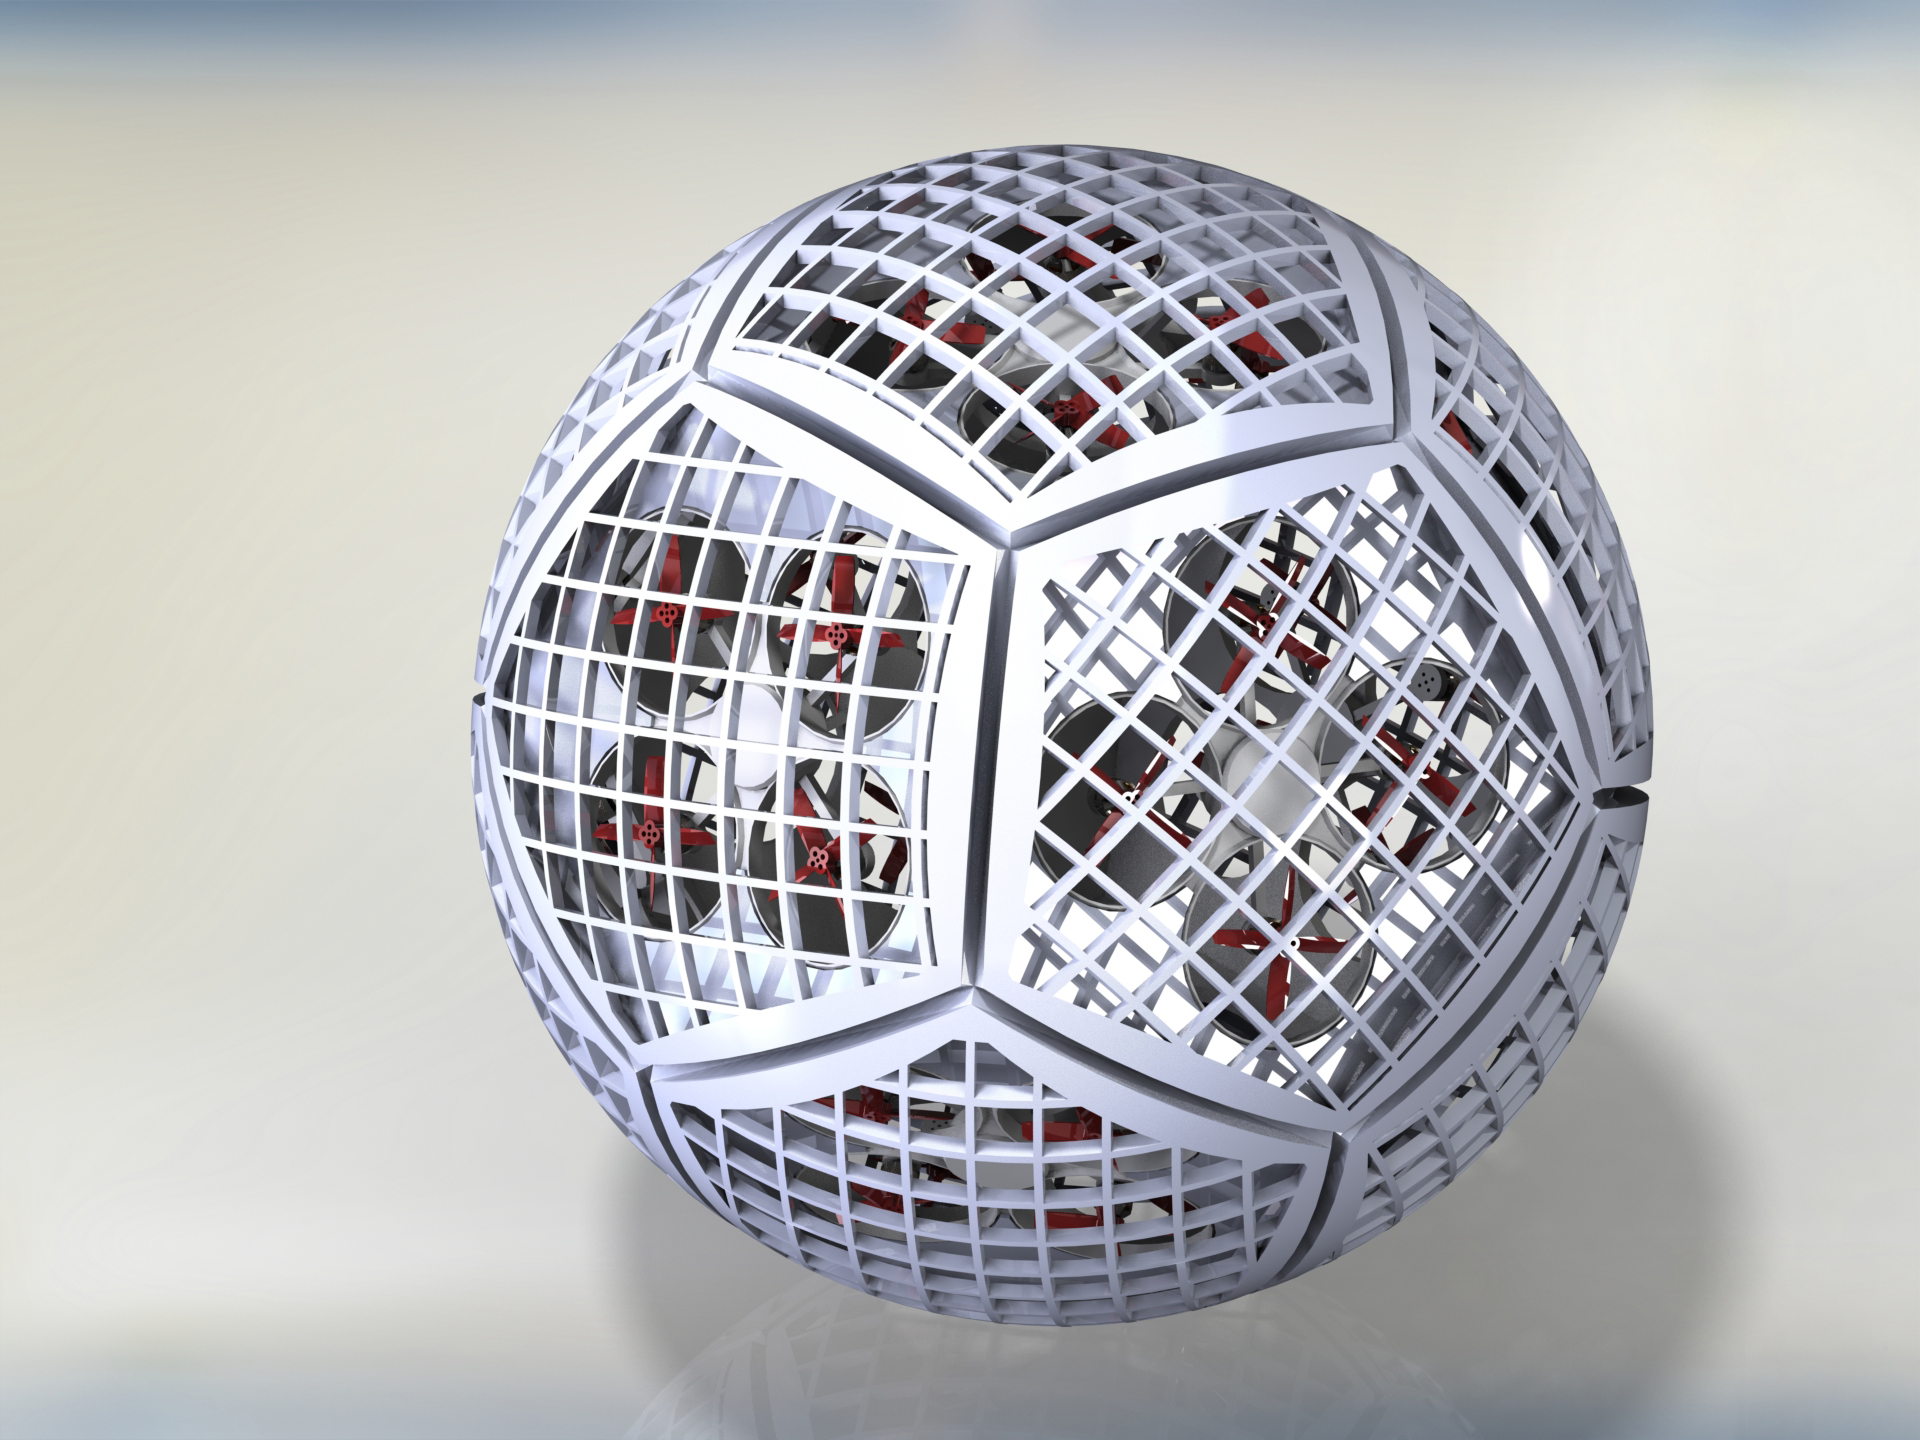

Transforming Cobots (Illustration)

An illustration of the small robots that form Shapeshifter. Dubbed “cobots,” they each have a propeller for flying and can combine to form a sphere, rolling on the ground to save energy. Shapeshifter is a developing concept for a transformational vehicle to explore treacherous, distant worlds. The flying amphibious robot is part of the early-stage research program NASA Innovative Advanced Concepts (NIAC), which offers several phases of funding to visionary concepts, helping turn ideas that sound like science fiction into science fact. JPL Principle Investigator Ali Agha envisions Shapeshifter as a mission to Saturn’s moon Titan, the only other world in the solar system known to have liquid in the form of methane lakes, rivers and seas on its surface.

Credit: NASA/JPL-Caltech